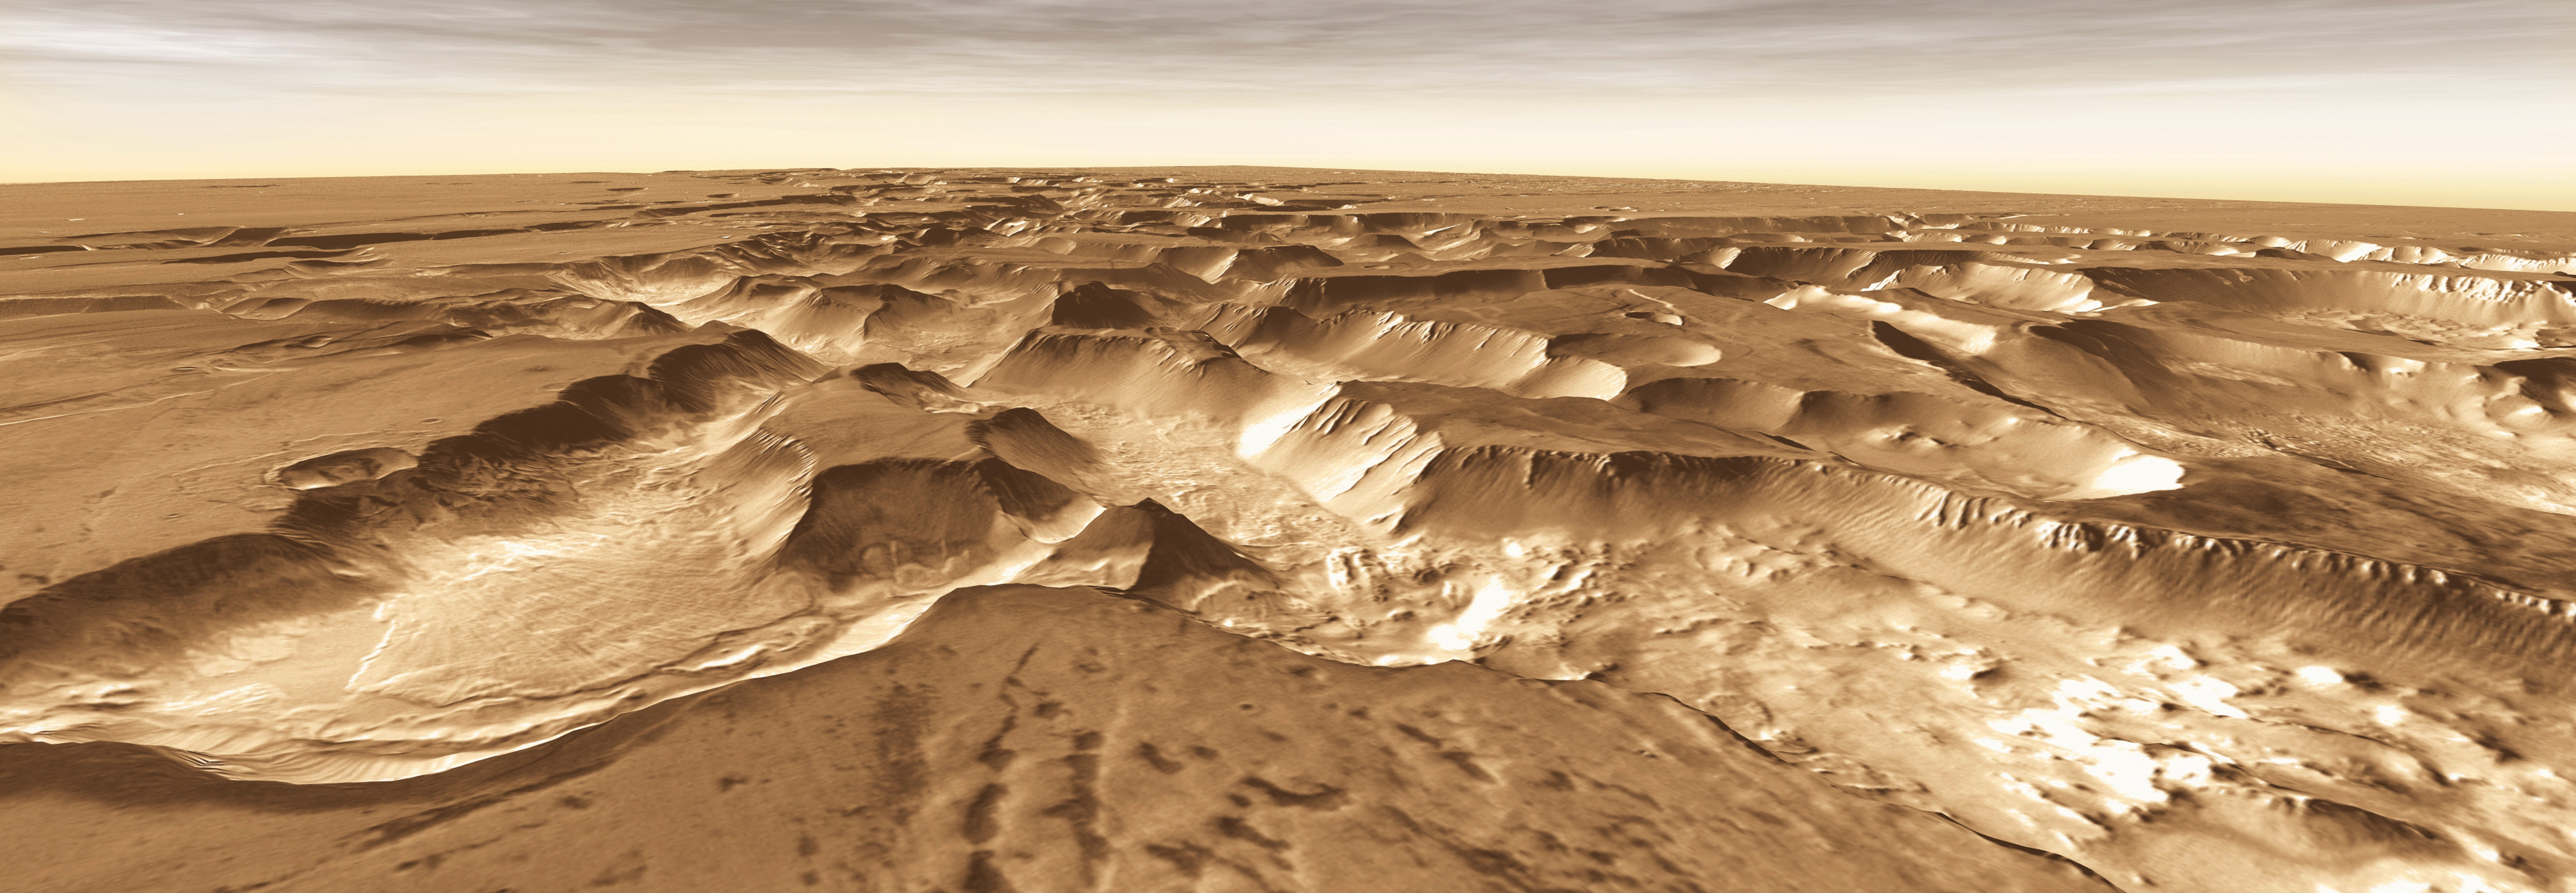

Mars Odyssey All Stars: Noctis Vista

West of Valles Marineris lies a checkerboard named Noctis Labyrinthus, which formed when the Martian crust stretched and fractured. As faults opened, they released subsurface ice and water, causing the ground to collapse. This westward view combines images taken during the period from April 2003 to September 2005 by the Thermal Emission Imaging System instrument on NASA’s Mars Odyssey orbiter. It is part of a special set of images marking the occasion of Odyssey becoming the longest-working Mars spacecraft in history. The pictured location on Mars is 13.3 degrees south latitude, 263.4 degrees east longitude.

NASA’s Jet Propulsion Laboratory manages the 2001 Mars Odyssey mission for NASA’s Science Mission Directorate, Washington, D.C. The Thermal Emission Imaging System (THEMIS) was developed by Arizona State University, Tempe, in collaboration with Raytheon Santa Barbara Remote Sensing. The THEMIS investigation is led by Dr. Philip Christensen at Arizona State University. Lockheed Martin Astronautics, Denver, is the prime contractor for the Odyssey project, and developed and built the orbiter. Mission operations are conducted jointly from Lockheed Martin and from JPL, a division of the California Institute of Technology in Pasadena.

Credit: NASA/JPL-Caltech/ASU